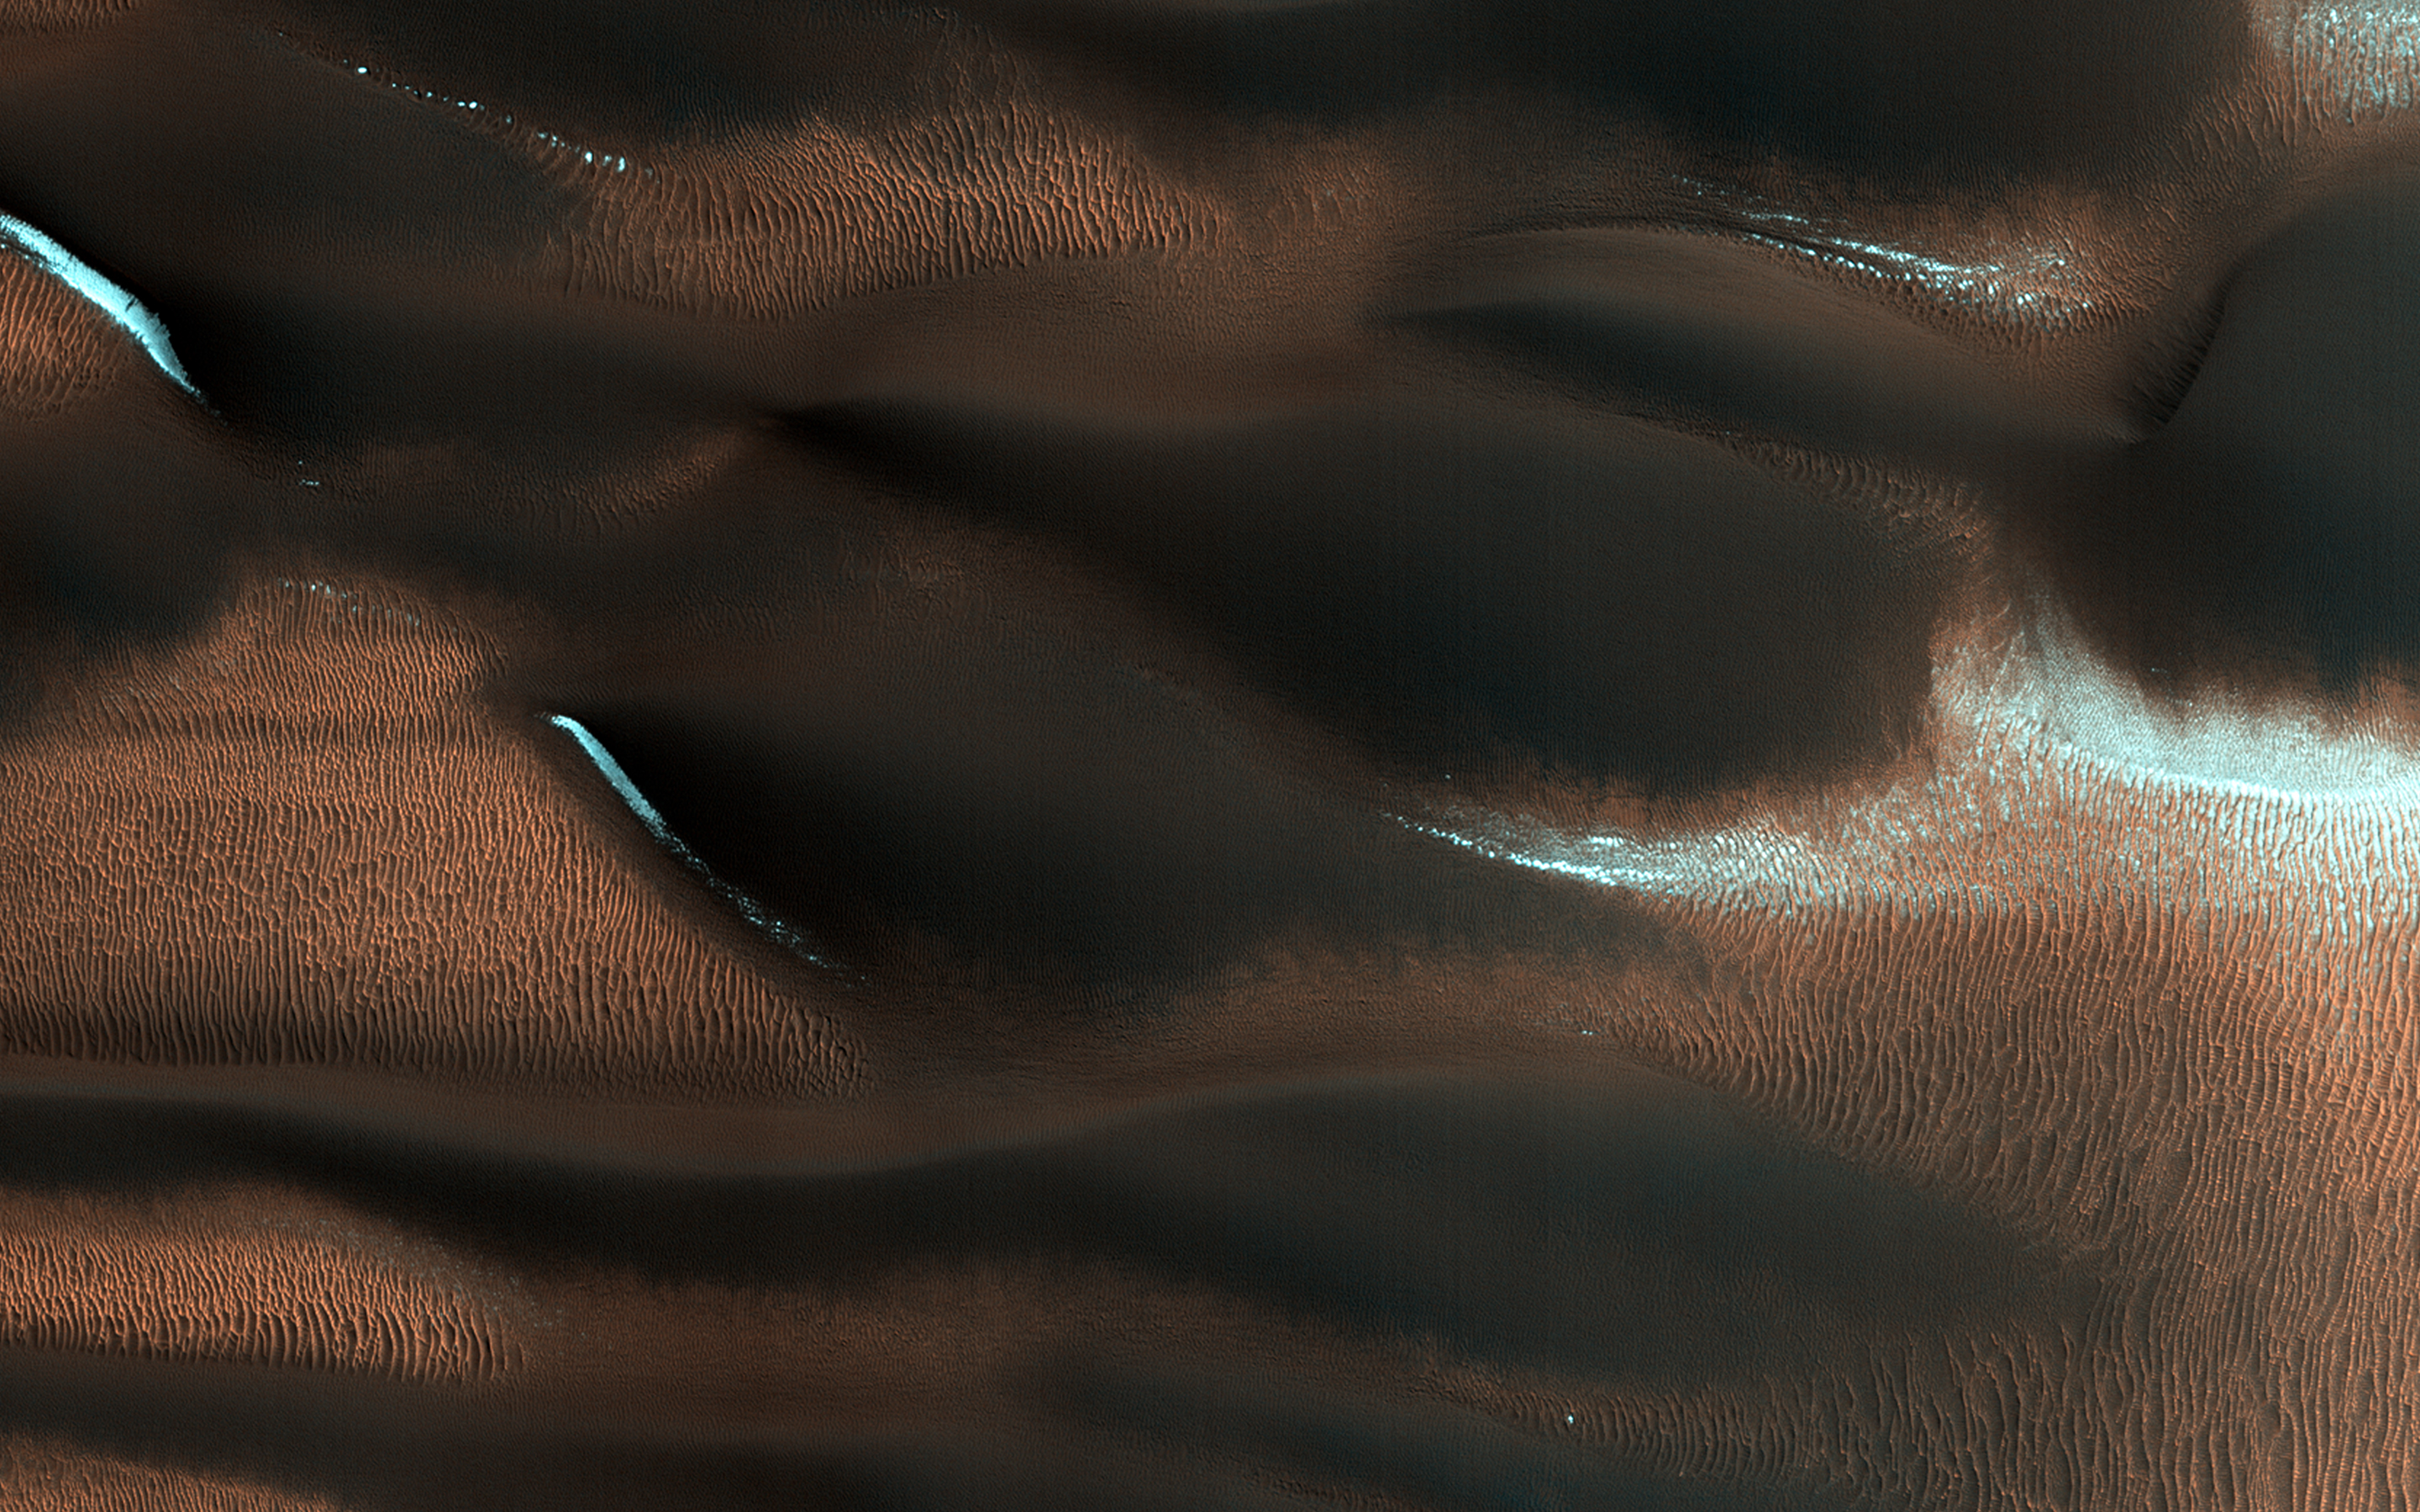

Aeolian Features of Scandia Cavi

This HiRISE image shows modified barchan dunes with shapes that resemble “raptor claws.” The unusual morphology of these dunes suggests a limited supply of windblown sand.

Winds likely blew from the northeast resulting in elongate dunes with an asymmetric downwind point. The transverse crests of the smaller ripples/mega-ripple bed-forms surrounding the dune, echo the dominant downwind direction towards the southwest.

This locality is in the Northern Lowlands directly east of Dokka Crater in Scandia Cavi.

The University of Arizona, Tucson, operates HiRISE, which was built by Ball Aerospace & Technologies Corp., Boulder, Colo. NASA’s Jet Propulsion Laboratory, a division of the California Institute of Technology in Pasadena, manages the Mars Reconnaissance Orbiter Project for NASA’s Science Mission Directorate, Washington.

Credit: NASA/JPL-Caltech/Univ. of Arizona